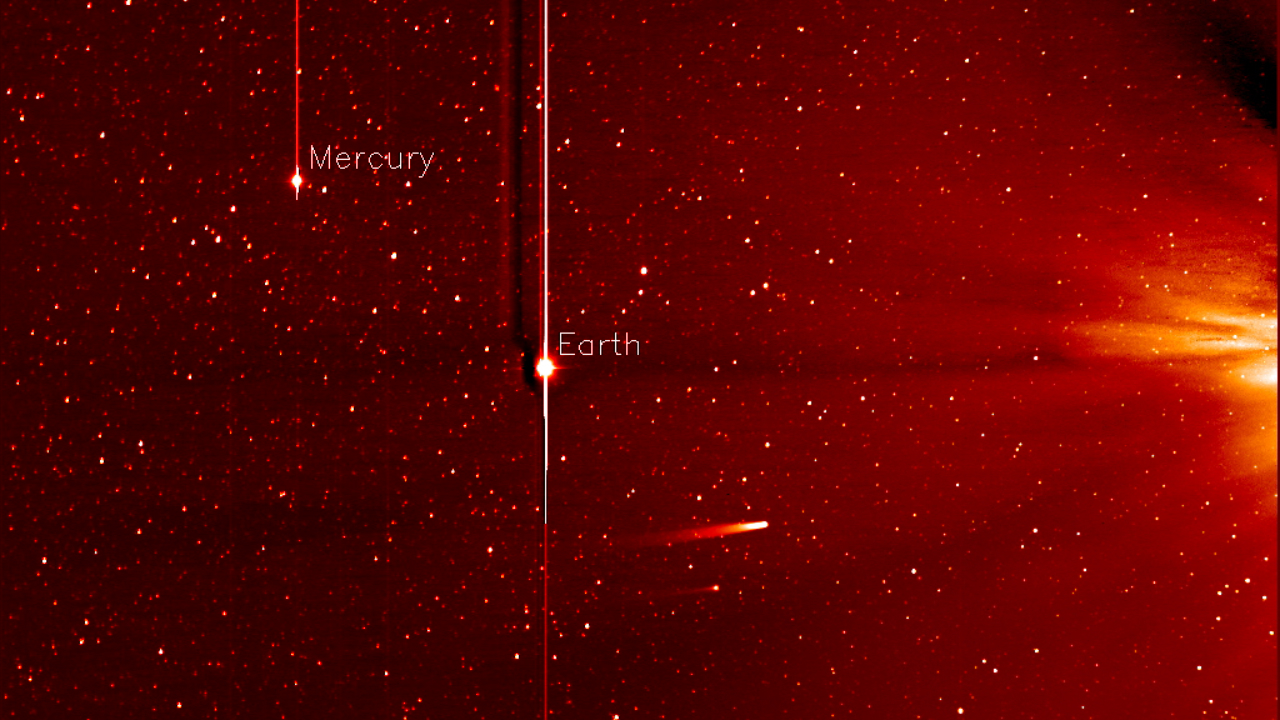

Comet ISON Approaching the Sun [still]

This movie from NASA’s STEREO spacecraft's Heliospheric Imager shows Comet ISON, Mercury, Comet Encke and Earth over a five-day period from Nov. 20 to Nov. 25, 2013. The sun sits right of the field of view of this camera. Comet ISON, which will round the sun on Nov. 28, is what's known as a sungrazing comet, due to its close approach. Foreshortening or the angle at which these images were obtained make Earth appear as if it is closer to the sun than Mercury. If you look closely you will also see a dimmer and smaller comet Encke near comet ISON. A comet’s journey through the solar system is perilous and violent. A giant ejection of solar material from the sun could rip its tail off. Before it reaches Mars -- at some 230 million miles away from the sun -- the radiation of the sun begins to boil its water, the first step toward breaking apart. And, if it survives all this, the intense radiation and pressure as it flies near the surface of the sun could destroy it altogether. Even if the comet does not survive, tracking its journey will help scientists understand what the comet is made of, how it reacts to its environment, and what this explains about the origins of the solar system. Closer to the sun, watching how the comet and its tail interact with the vast solar atmosphere can teach scientists more about the sun itself.

Credit: NASA/STEREO